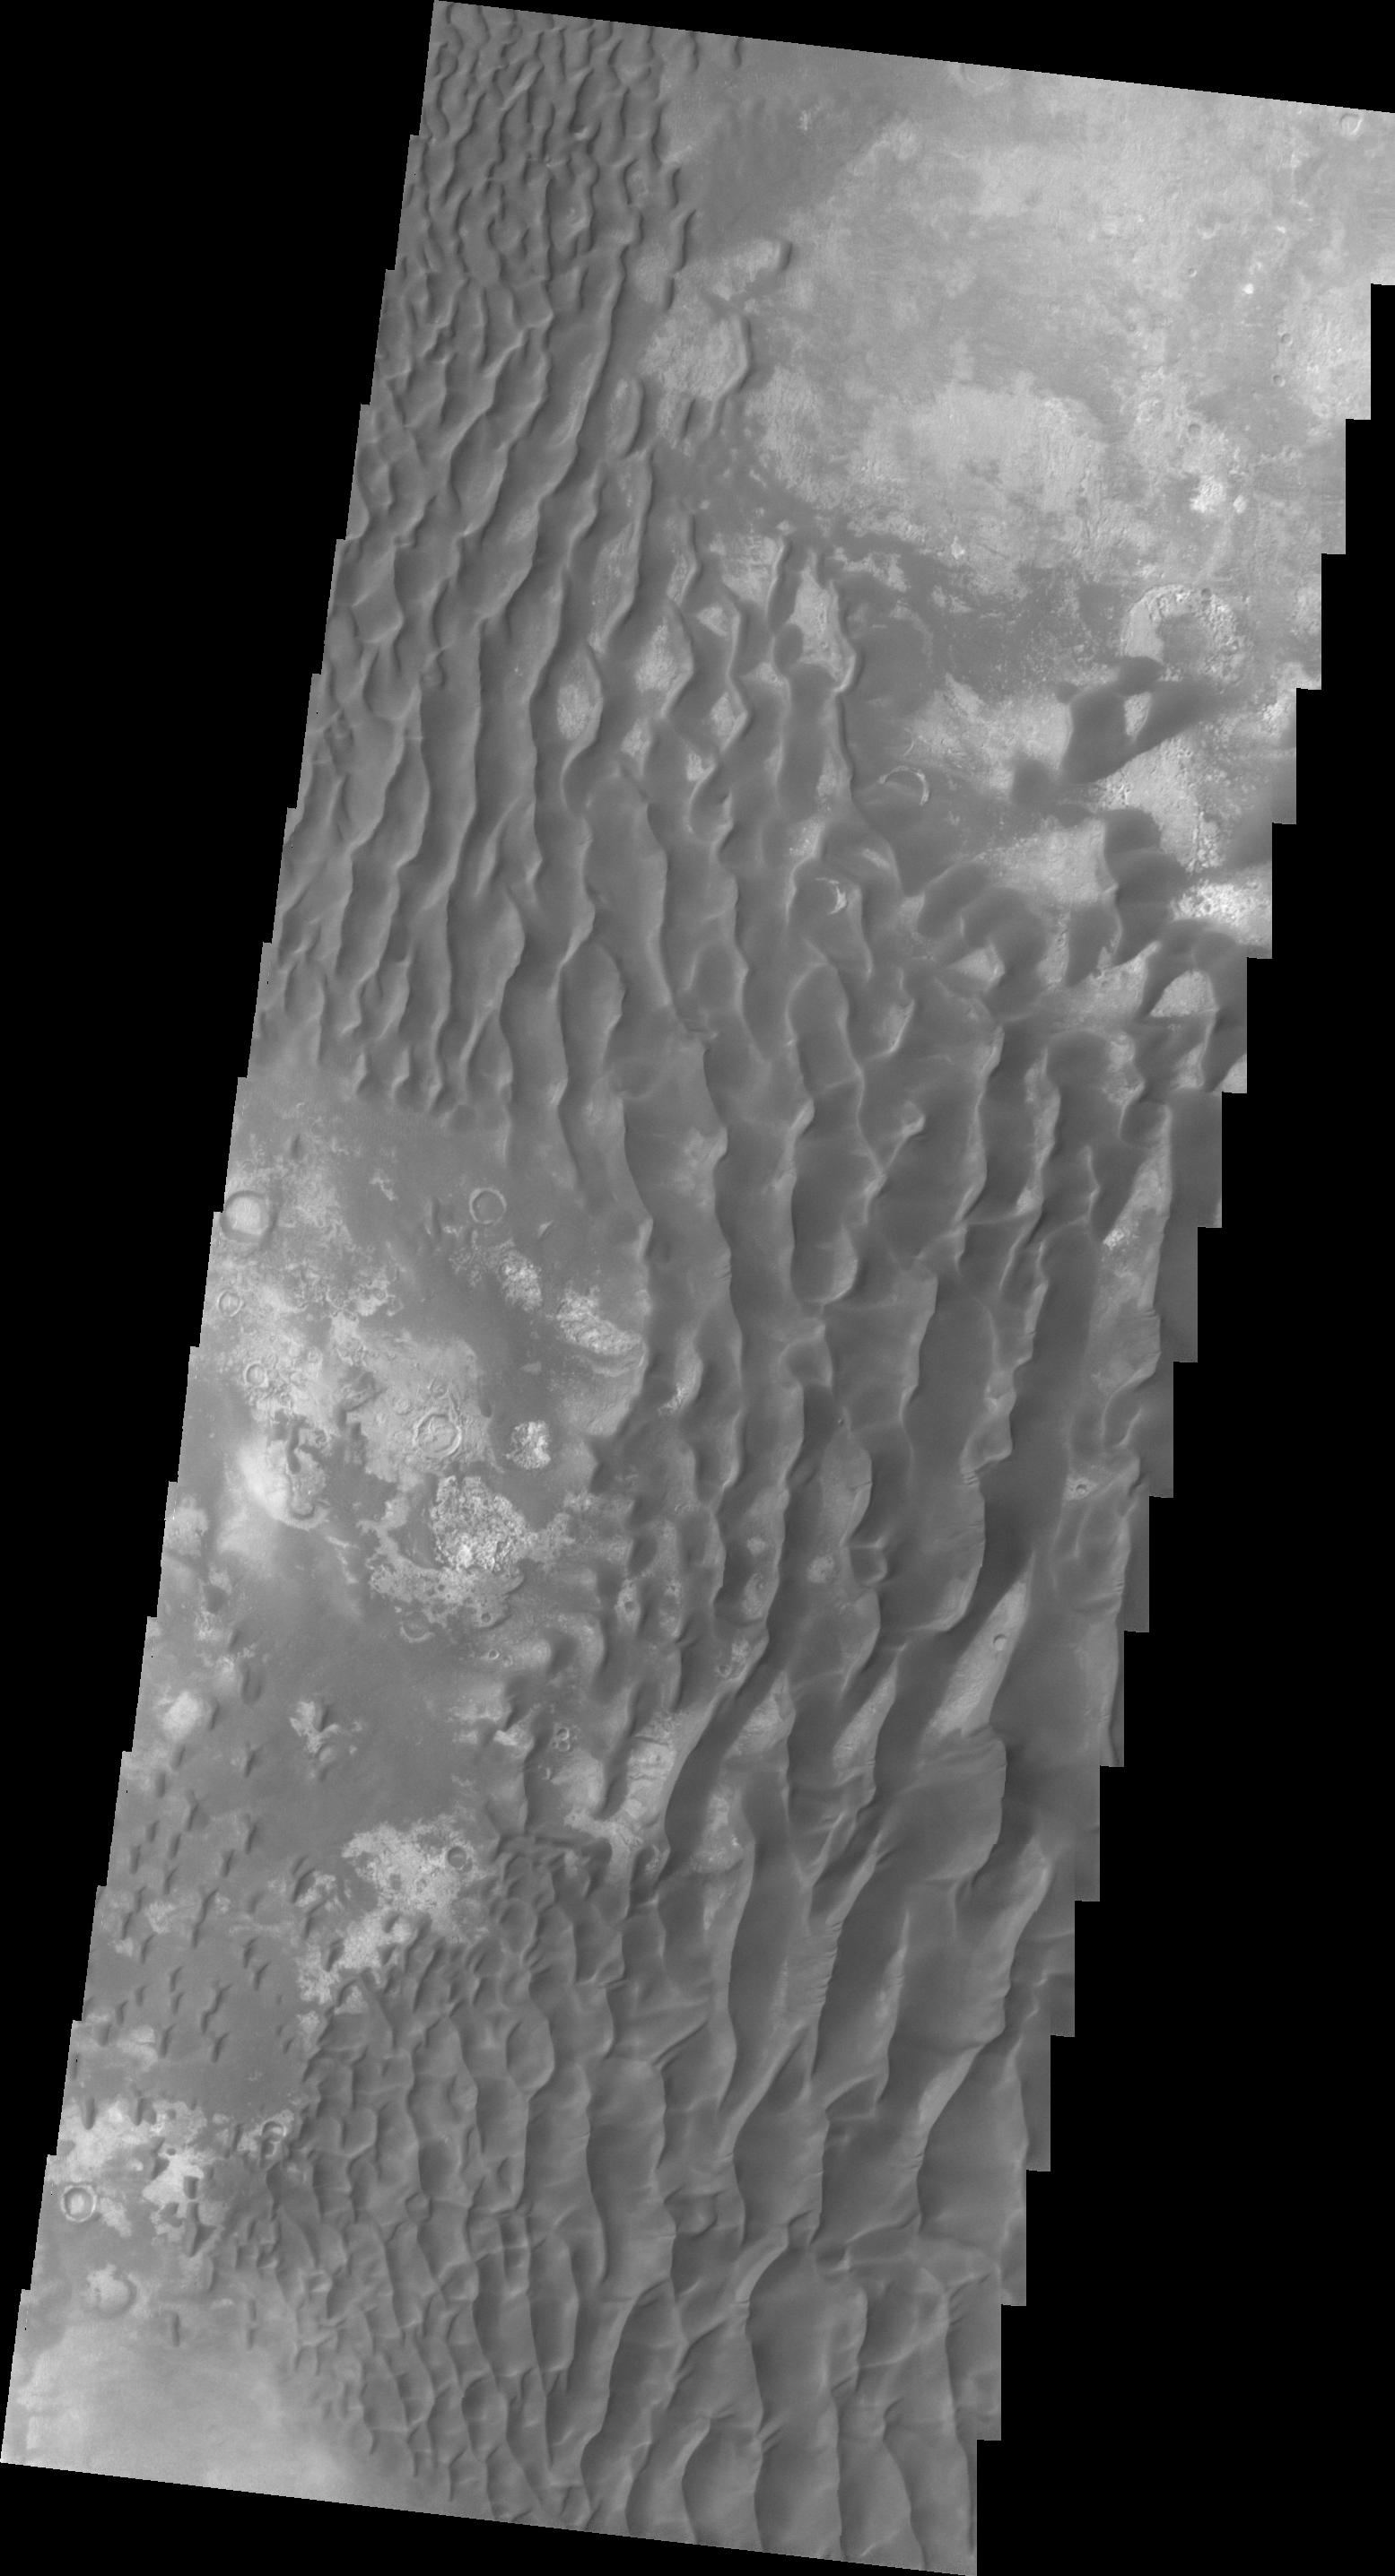

Investigating Mars: Kaiser Crater Dunes

This VIS image of the floor of Kaiser Crater contains a large variety of sand dune shapes and sizes. The “whiter” material is the hard crater floor surface.

Kaiser Crater is located in the southern hemisphere in the Noachis region west of Hellas Planitia. Kaiser Crater is just one of several large craters with extensive dune fields on the crater floor. Other nearby dune filled craters are Proctor, Russell, and Rabe. Kaiser Crater is 207 km (129 miles) in diameter. The dunes are located in the southern part of the crater floor.

The Odyssey spacecraft has spent over 15 years in orbit around Mars, circling the planet more than 71,000 times. It holds the record for longest working spacecraft at Mars. THEMIS, the IR/VIS camera system, has collected data for the entire mission and provides images covering all seasons and lighting conditions. Over the years many features of interest have received repeated imaging, building up a suite of images covering the entire feature. From the deepest chasma to the tallest volcano, individual dunes inside craters and dune fields that encircle the north pole, channels carved by water and lava, and a variety of other feature, THEMIS has imaged them all. For the next several months the image of the day will focus on the Tharsis volcanoes, the various chasmata of Valles Marineris, and the major dunes fields. We hope you enjoy these images!

Credit: NASA/JPL-Caltech/ASU